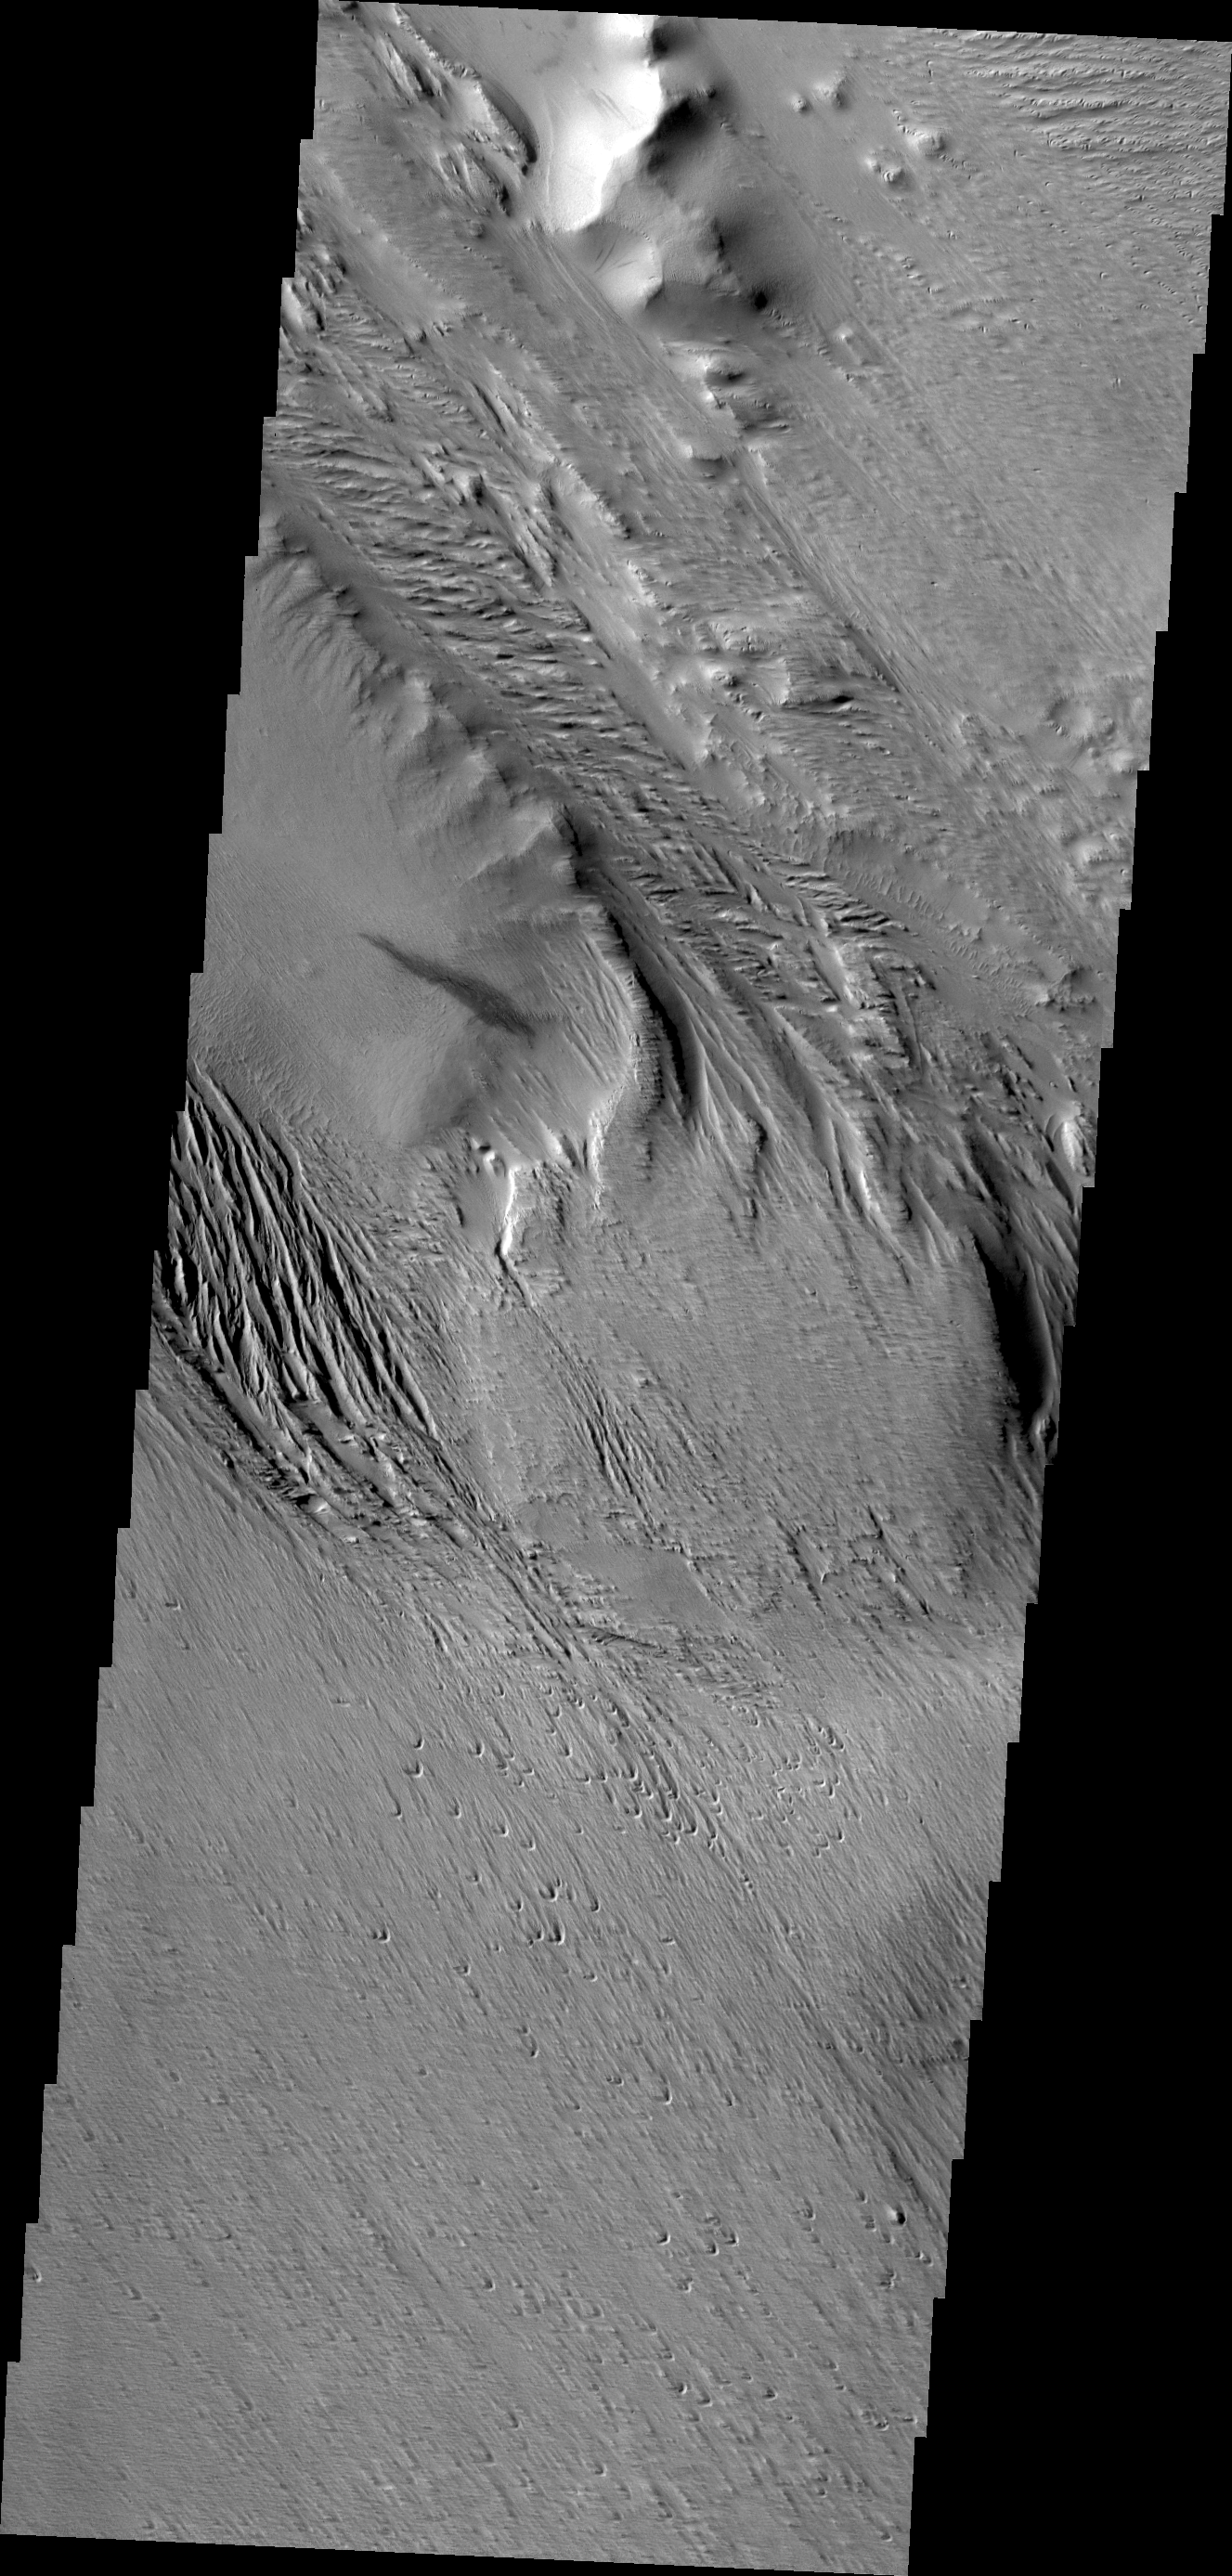

Wind Effects

This region of Mars has been eroded by the wind. Linear hills called yardangs indicate the wind direction, which varies in this area of Medusae Fossae.

Credit: NASA/JPL/ASU